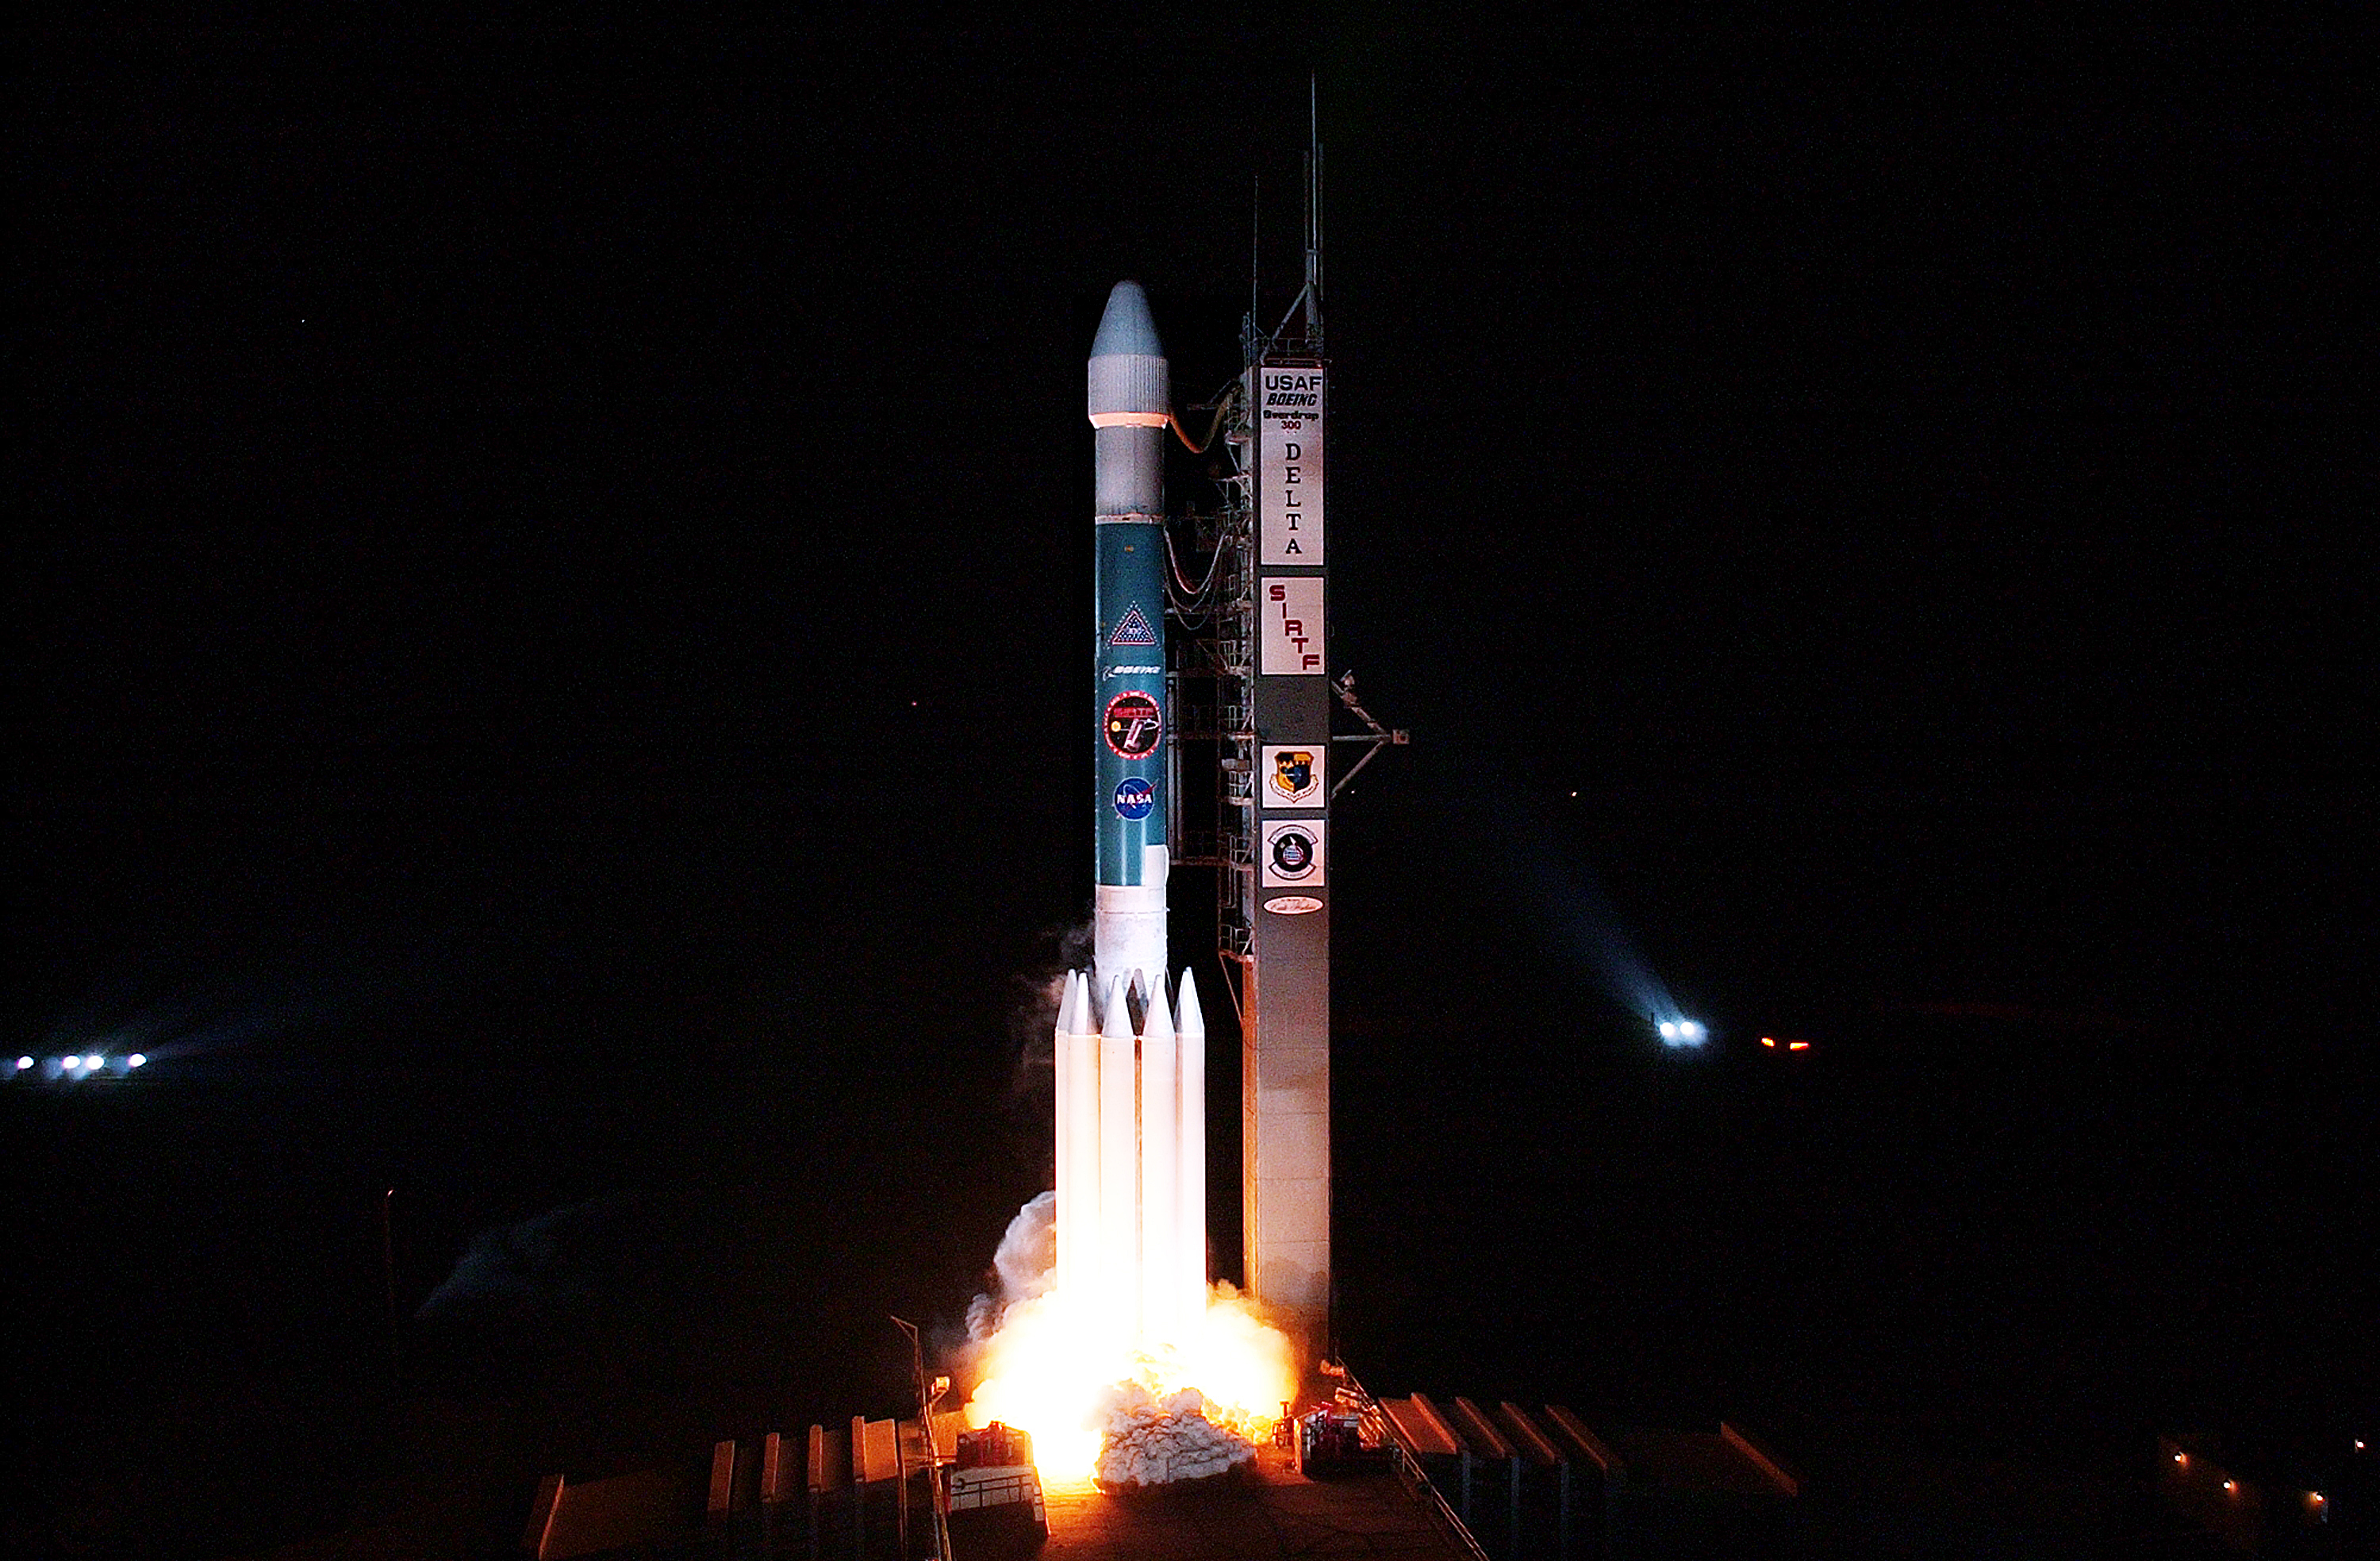

The Launch of Spitzer

The Spitzer Space Telescope was launched on a Delta II rocket on August 25, 2003 from Cape Canaveral, Florida.

Credit: NASA/KSC